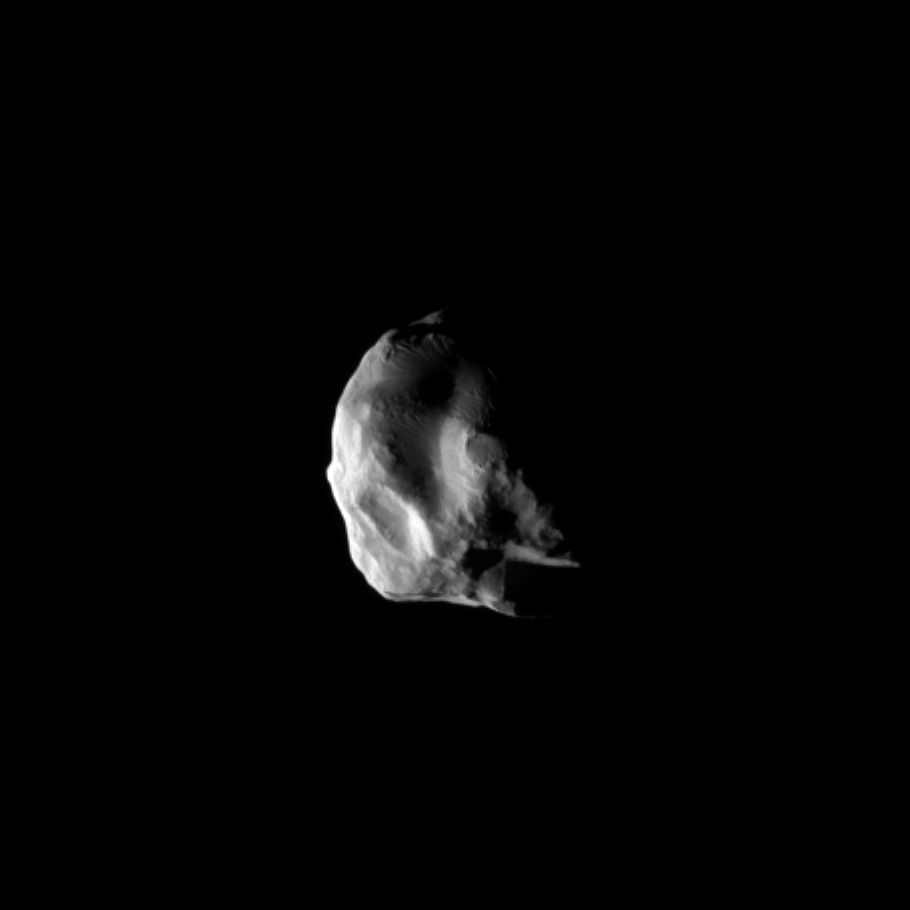

Closest View of Helene

The Cassini spacecraft snapped this image during the spacecraft’s closest flyby of Saturn’s moon Helene, on March 3, 2010.

See PIA09015 for the previous closest view of Helene (33 kilometers, or 21 miles across). The small moon leads the much larger Dione by 60 degrees in the moons’ shared orbit. Helene is a “Trojan” moon of Dione, named for the Trojan asteroids that orbit 60 degrees ahead of and behind Jupiter as the giant planet circles the Sun.

Lit terrain seen here is on the anti-Saturn side of Helene. The south pole of the moon is in the lower right of the image.

The image was taken in visible light with the Cassini spacecraft wide-angle camera. The view was obtained at a distance of approximately 1,900 kilometers (1,200 miles) from Helene and at a Sun-Helene-spacecraft, or phase, angle of 90 degrees. Scale in the original image was 235 meters (771 feet) per pixel. The image has been magnified by a factor of two and contrast-enhanced to aid visibility.

The Cassini-Huygens mission is a cooperative project of NASA, the European Space Agency and the Italian Space Agency. The Jet Propulsion Laboratory, a division of the California Institute of Technology in Pasadena, manages the mission for NASA’s Science Mission Directorate, Washington, D.C. The Cassini orbiter and its two onboard cameras were designed, developed and assembled at JPL. The imaging operations center is based at the Space Science Institute in Boulder, Colo.

Credit: NASA/JPL/Space Science Institute